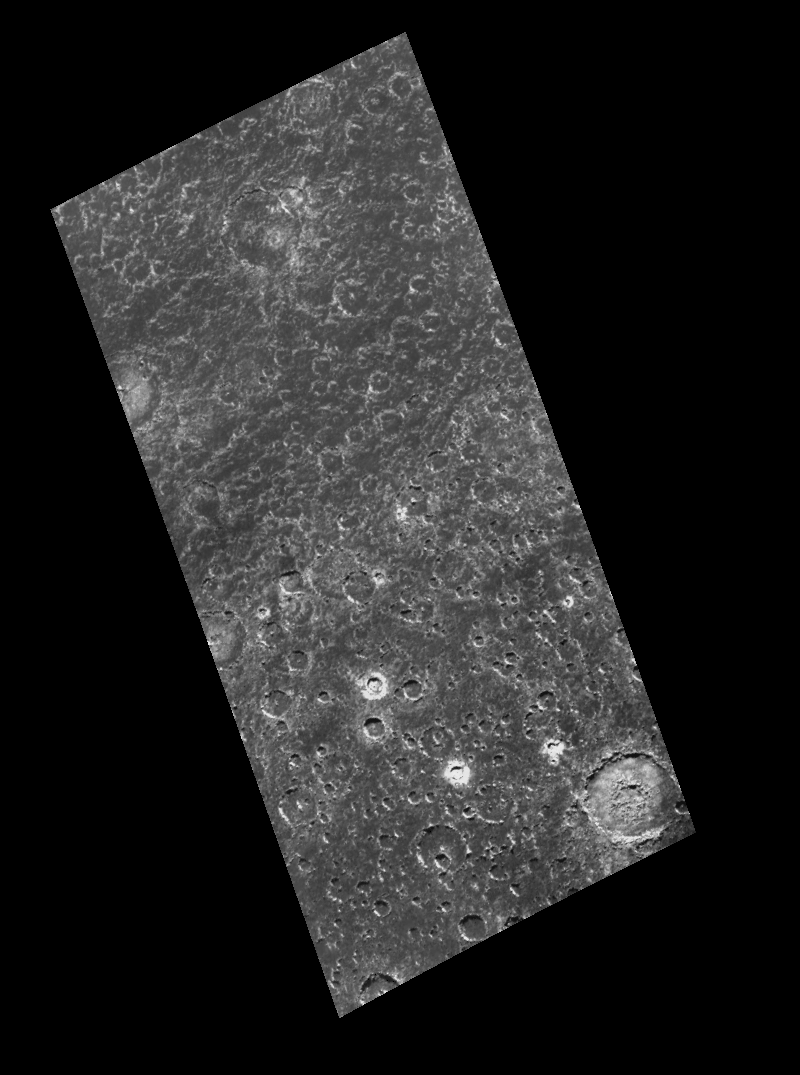

Heavy Cratering near Callisto’s South Pole

Images from NASA’s Galileo spacecraft provide new insights into this region near Callisto’s south pole. This two frame mosaic shows a heavily cratered surface with smooth plains in the areas between craters. North is to the top of the image. The smoothness of the plains appears to increase toward the south pole, approximately 480 kilometers (293 miles) south of the bottom of the image. This smoothness of Callisto’s surface was not evident in images taken during the 1979 flyby of NASA’s Voyager spacecraft because the resolution was insufficient to show the effect. This smooth surface, and the process(es) that cause it, are among the most intriguing aspects of Callisto. Although not fully understood, the process(es) responsible for this smoothing could include erosion by tiny meteorites and energetic ions. Some craters, such as Keelut, the 47 kilometer (29 mile) crater in the lower right corner, have sharp, well defined rims. Keelut contains an inner ring surrounding a central depression about 17 kilometers (11 miles) in diameter. Keelut, and the more irregularly shaped, degraded Reginleif, the 32 kilometer (19.5 mile) crater in the top center of the image, are very shallow and have flat floors. Crater forms can be seen down to less than 2 kilometers (1.2 miles) in diameter in the image. Each picture element (pixel) in this image is approximately 0.68 kilometers (0.41 miles) across.

This image which was taken by the Galileo spacecraft’s solid state imaging (CCD) system during its eighth orbit around Jupiter, on May 6th, 1997. The center of the image is located at 71.3 degrees south latitude, 97.6 degrees west longitude, and was taken when the spacecraft was approximately 35,470 kilometers (21,637 miles) from Callisto.

The Jet Propulsion Laboratory, Pasadena, CA manages the mission for NASA’s Office of Space Science, Washington, DC.

Credit: NASA/JPL/ASU